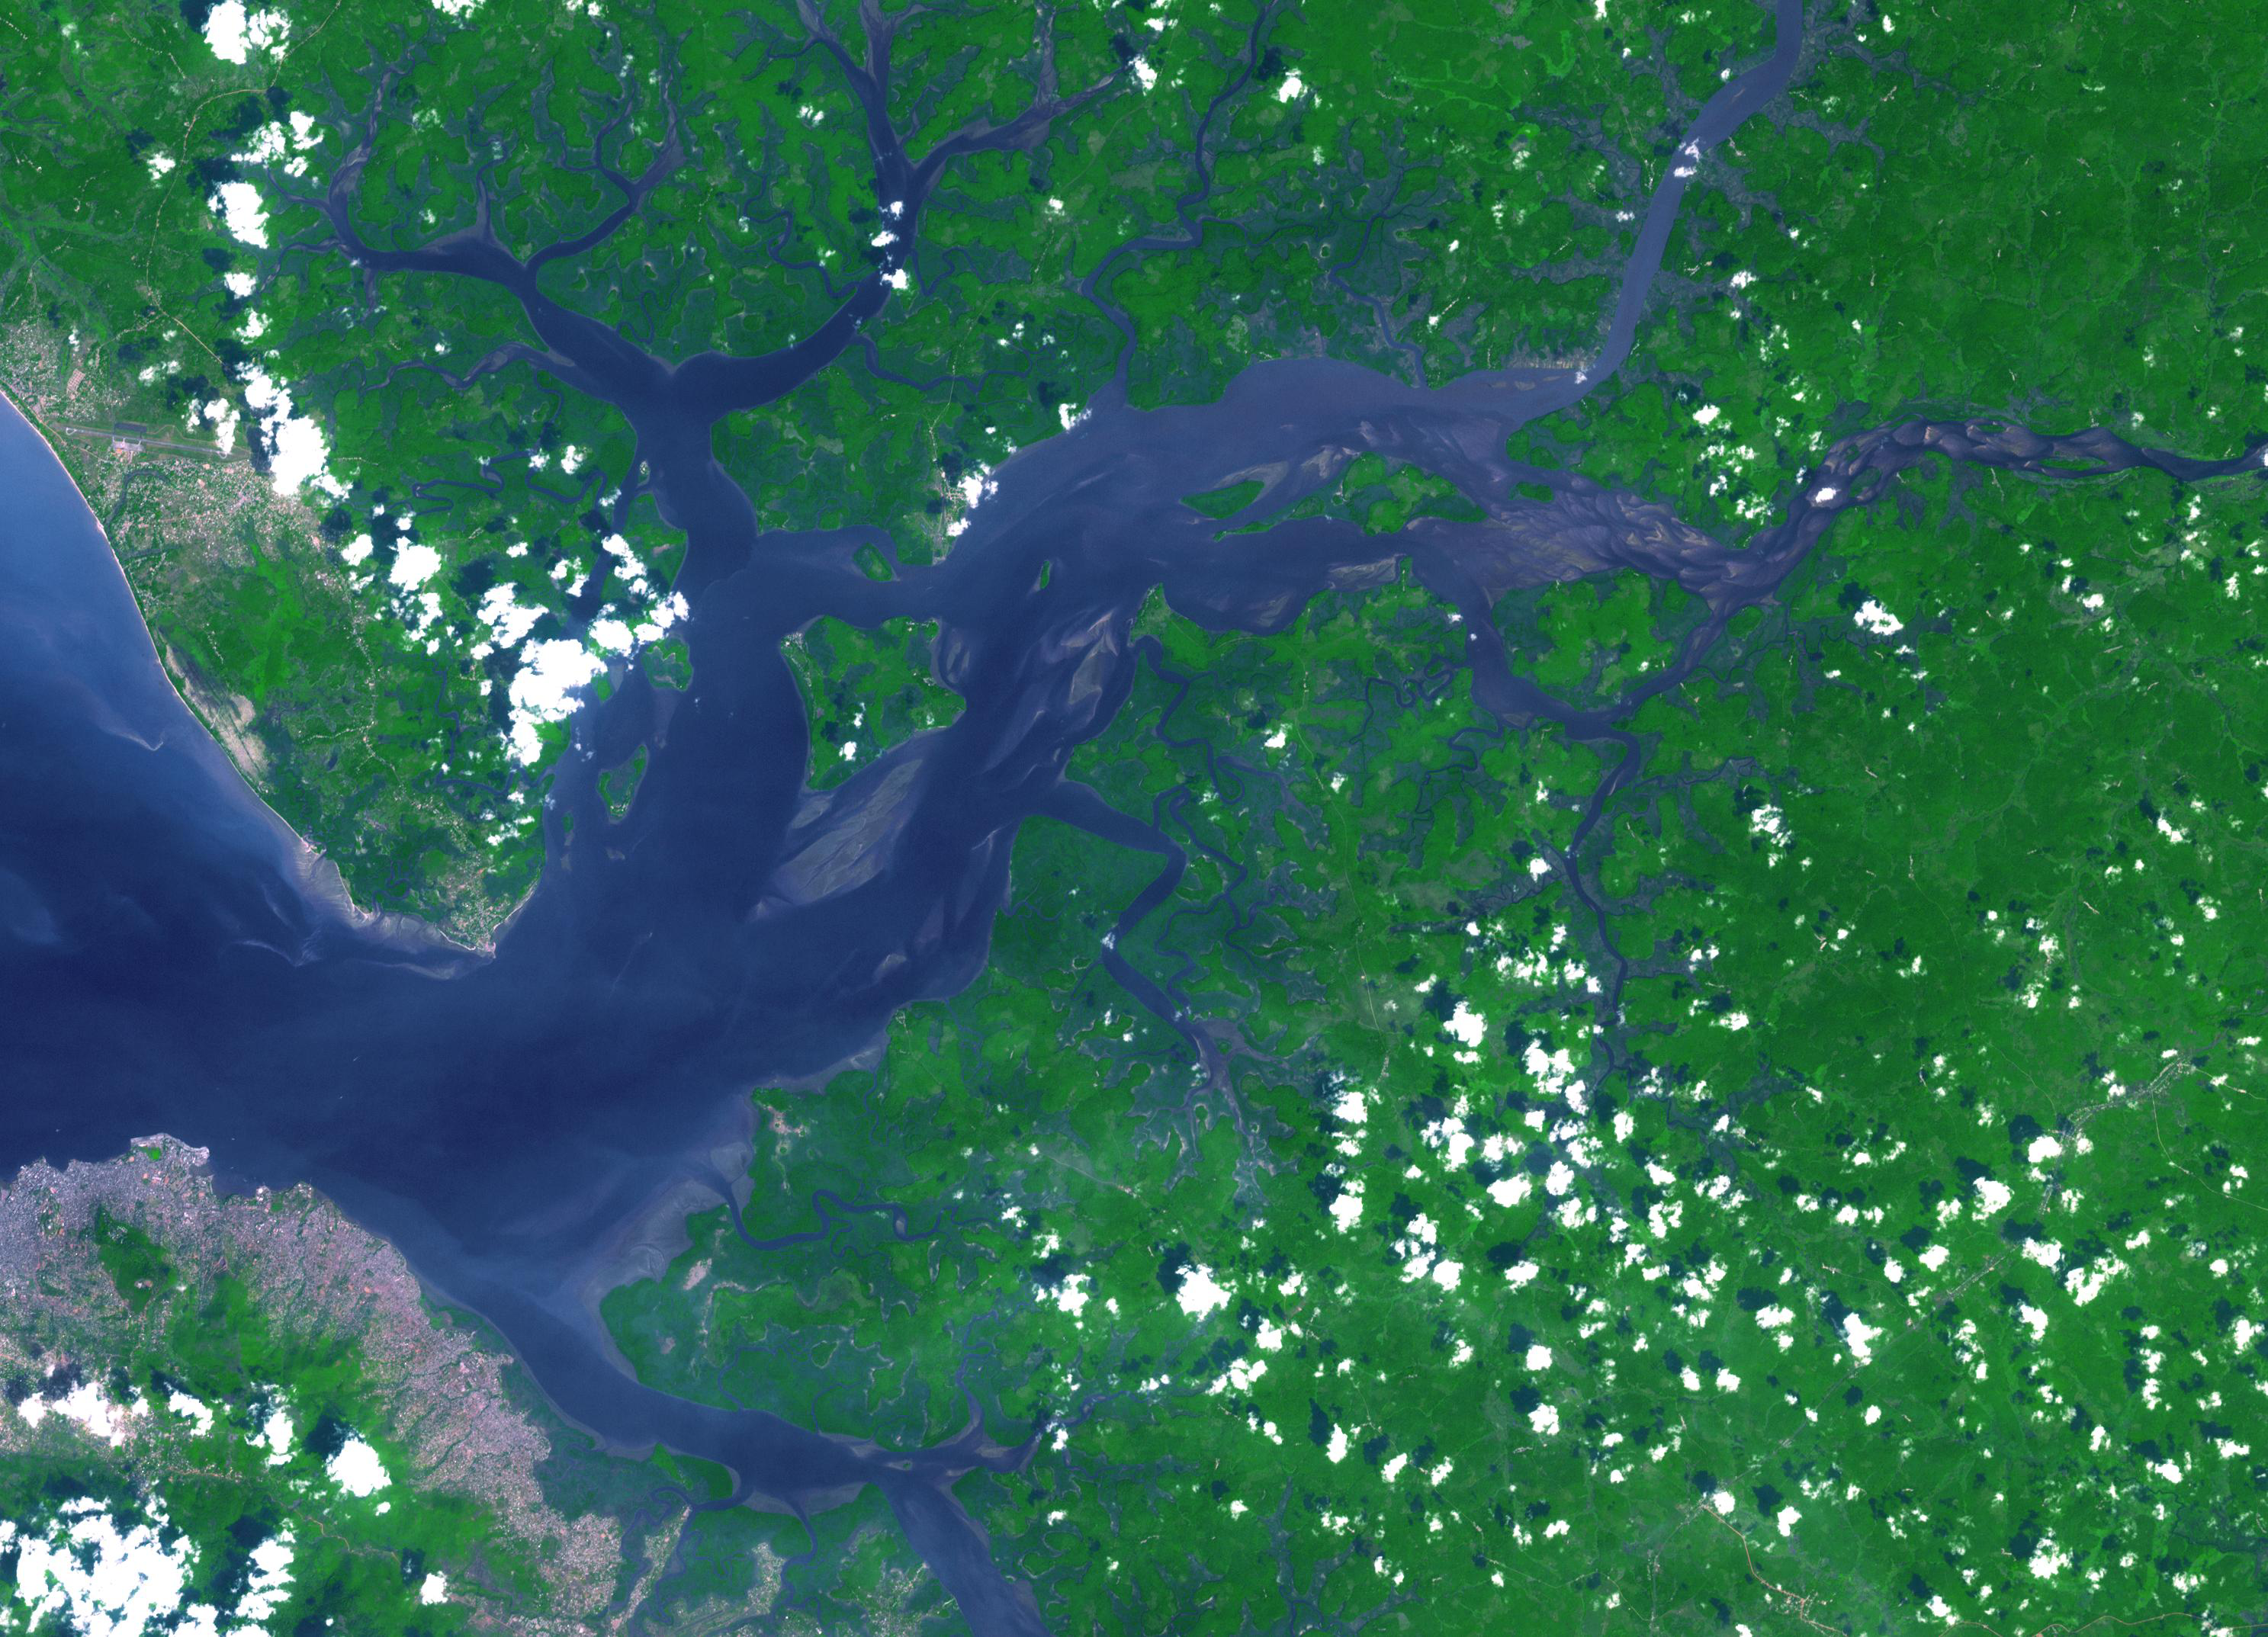

Sierra Leone Estuary

The Sierra Leone estuary became a focal point for trade and interaction between Africans and Europeans because of its exceptional harbor, starting in the mid-15th century. European ships were unable to land along much of the West African coast due to lack of safe anchorage. By contrast, the Sierra Leone estuary offers ideal anchorage for trading ships. Around 1672, the English established and fortified themselves at Bunce Island. By the mid-eighteenth century, Sierra Leone had become a major trading participant with Europe and the Americas. The image was acquired December 28, 2009, covers an area of 32×45 km, and is located at 8.5 degrees north, 13 degrees west.

With its 14 spectral bands from the visible to the thermal infrared wavelength region and its high spatial resolution of 15 to 90 meters (about 50 to 300 feet), ASTER images Earth to map and monitor the changing surface of our planet. ASTER is one of five Earth-observing instruments launched Dec. 18, 1999, on Terra. The instrument was built by Japan’s Ministry of Economy, Trade and Industry. A joint U.S./Japan science team is responsible for validation and calibration of the instrument and data products.

The broad spectral coverage and high spectral resolution of ASTER provides scientists in numerous disciplines with critical information for surface mapping and monitoring of dynamic conditions and temporal change. Example applications are: monitoring glacial advances and retreats; monitoring potentially active volcanoes; identifying crop stress; determining cloud morphology and physical properties; wetlands evaluation; thermal pollution monitoring; coral reef degradation; surface temperature mapping of soils and geology; and measuring surface heat balance.

The U.S. science team is located at NASA’s Jet Propulsion Laboratory, Pasadena, Calif. The Terra mission is part of NASA’s Science Mission Directorate, Washington, D.C.

Credit: NASA/GSFC/METI/ERSDAC/JAROS, and U.S./Japan ASTER Science Team